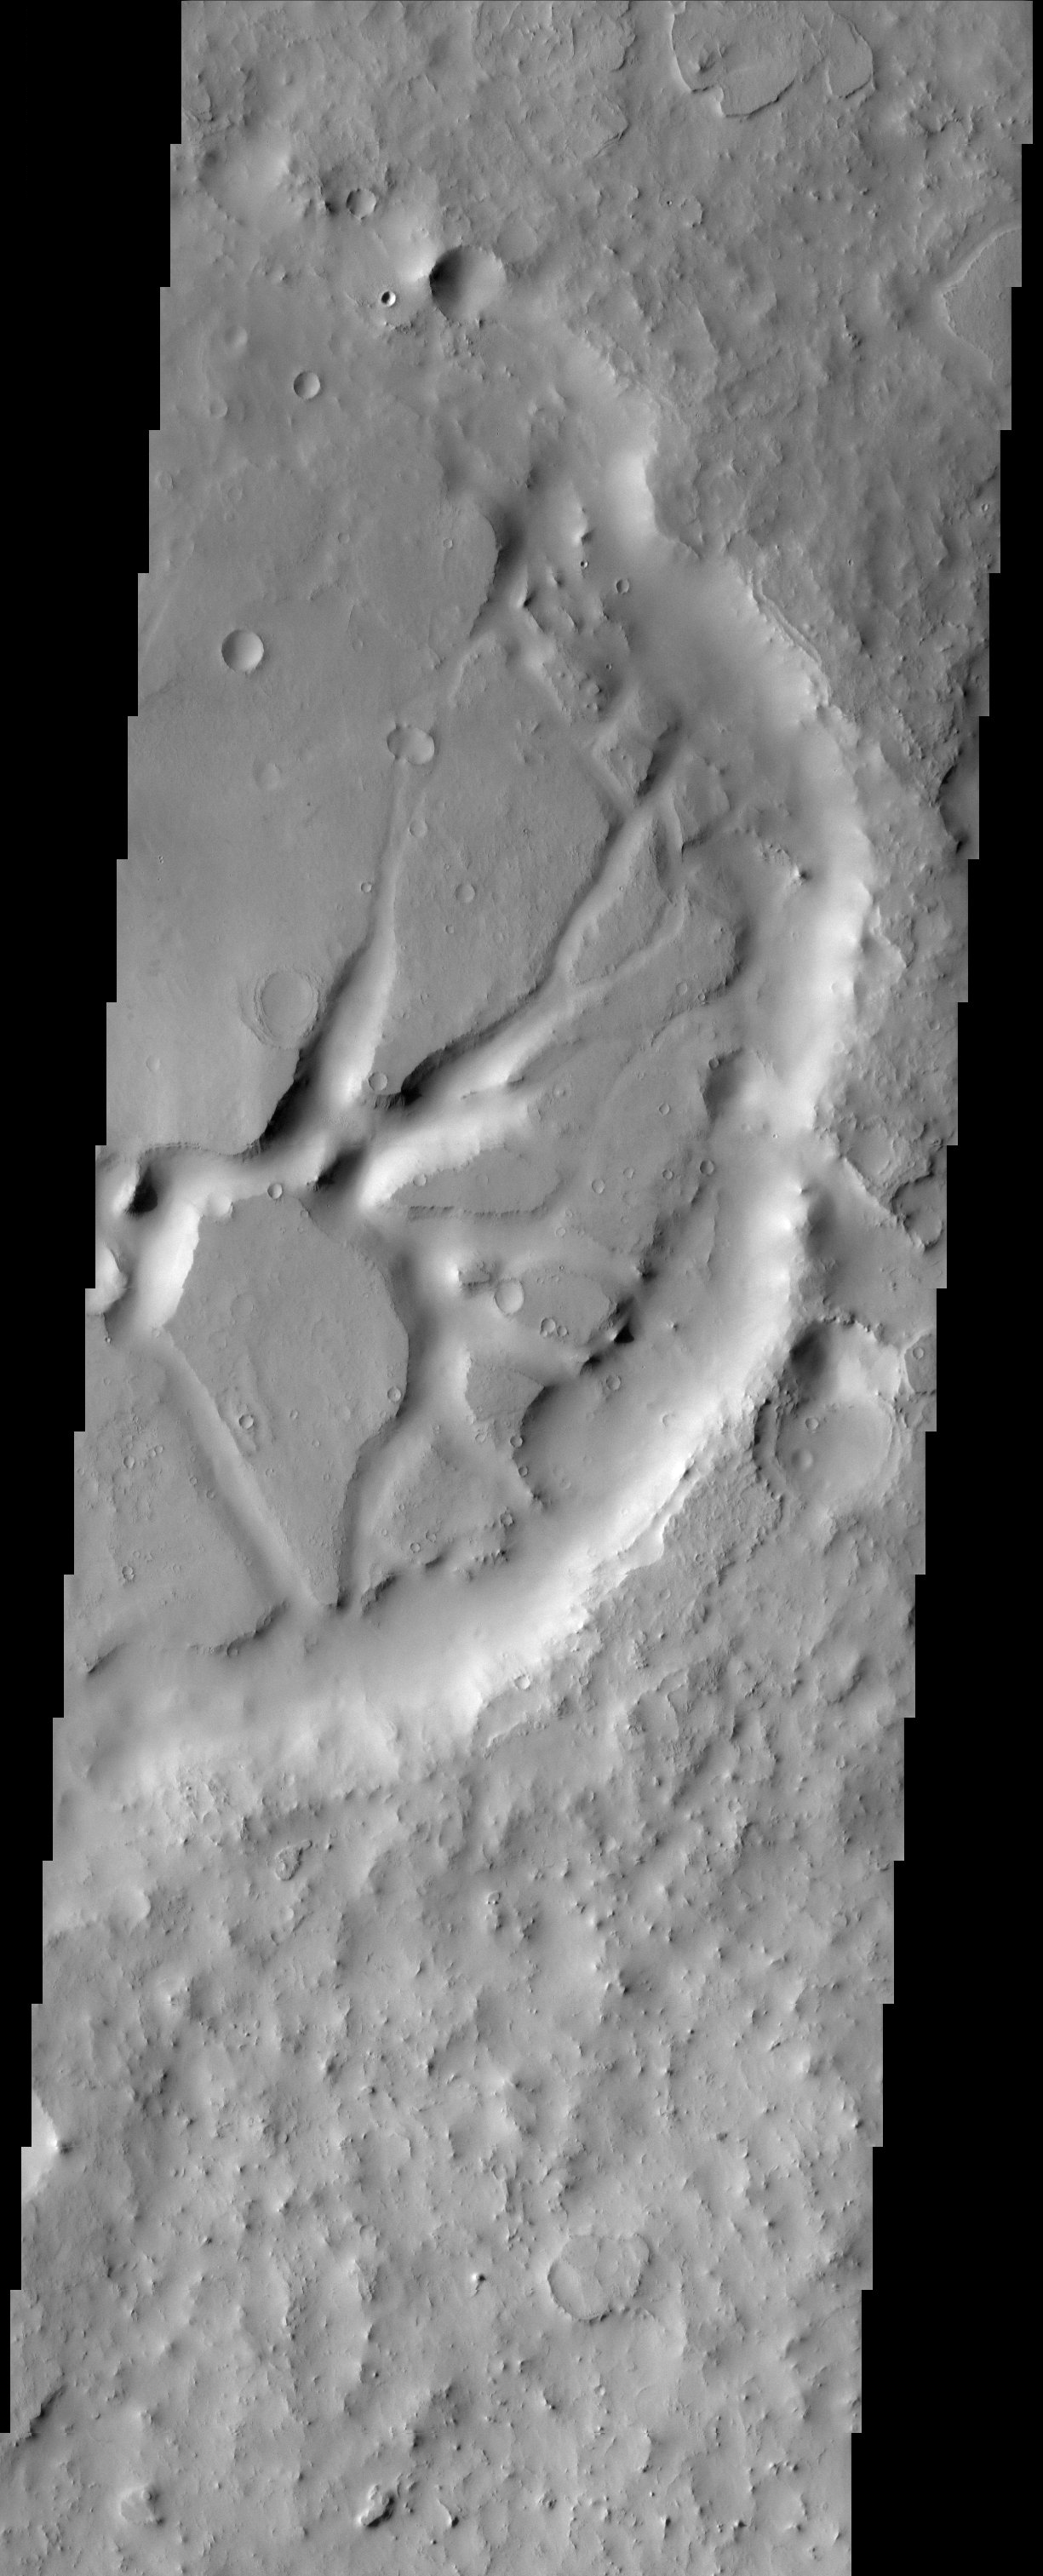

Remnants of Lost Geology

In eastern Arabia Terra, remnants of a once vast layered terrain are evident as isolated buttes, mesas, and deeply-filled craters. The origin of the presumed sediments that created the layers is unknown, but those same sediments, now eroded, may be the source of the thick mantle of dust that covers much of Arabia Terra today.

Note: this THEMIS visual image has not been radiometrically nor geometrically calibrated for this preliminary release. An empirical correction has been performed to remove instrumental effects. A linear shift has been applied in the cross-track and down-track direction to approximate spacecraft and planetary motion. Fully calibrated and geometrically projected images will be released through the Planetary Data System in accordance with Project policies at a later time.

NASA’s Jet Propulsion Laboratory manages the 2001 Mars Odyssey mission for NASA’s Office of Space Science, Washington, D.C. The Thermal Emission Imaging System (THEMIS) was developed by Arizona State University, Tempe, in collaboration with Raytheon Santa Barbara Remote Sensing. The THEMIS investigation is led by Dr. Philip Christensen at Arizona State University. Lockheed Martin Astronautics, Denver, is the prime contractor for the Odyssey project, and developed and built the orbiter. Mission operations are conducted jointly from Lockheed Martin and from JPL, a division of the California Institute of Technology in Pasadena.

Image information: VIS instrument. Latitude 20.5, Longitude 50 East (310 West). 19 meter/pixel resolution.

Credit: NASA/JPL/Arizona State University